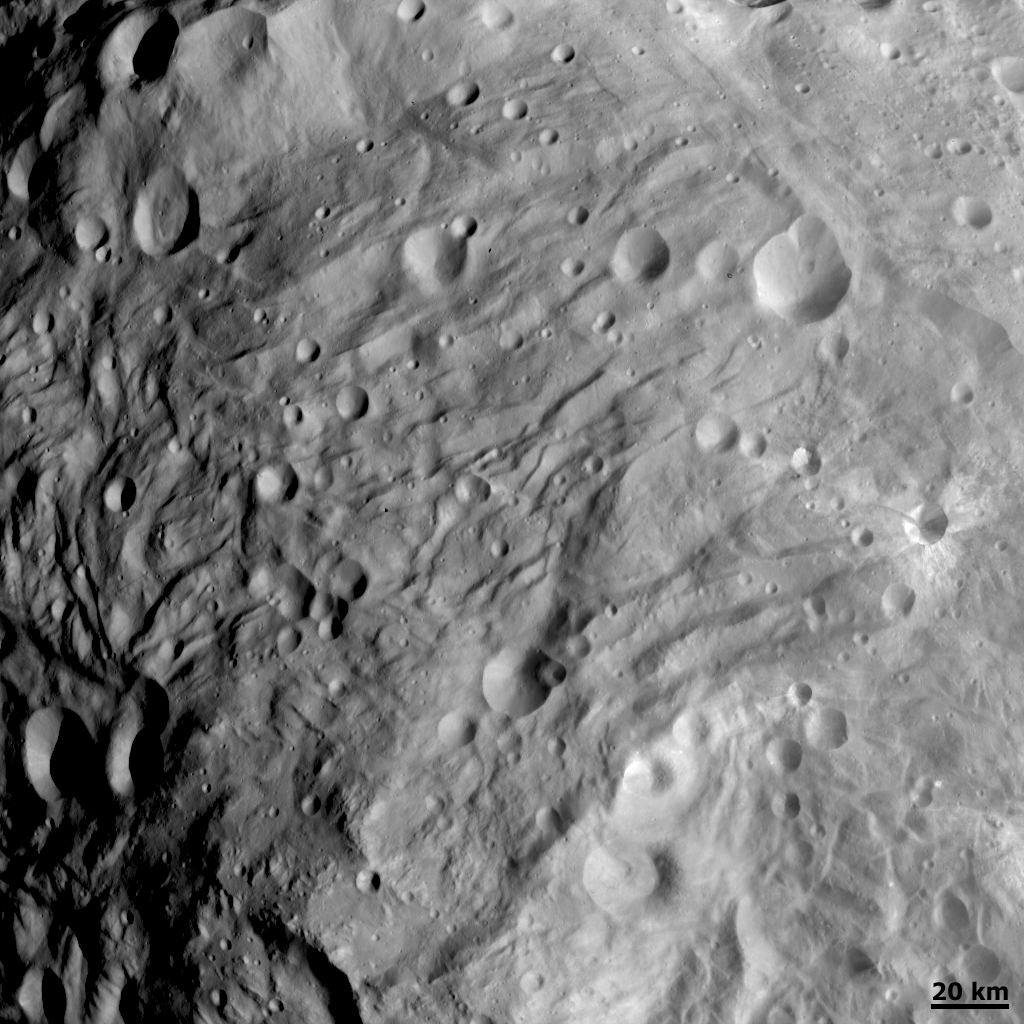

Wrinkled Terrain at Vesta’s South Pole

NASA’s Dawn spacecraft obtained this image of Vesta with its framing camera on Aug. 28, 2011. This image of the south polar region was taken through the camera’s clear filter at a distance of 1,700 miles (2,740 kilometers). The image has a resolution of about 260 meters per pixel.

The Dawn mission to Vesta and Ceres is managed by NASA’s Jet Propulsion Laboratory, a division of the California Institute of Technology, Pasadena, Calif., for NASA’s Science Mission Directorate, Washington. UCLA is responsible for overall Dawn mission science. The Dawn framing cameras were developed and built under the leadership of the Max Planck Institute for Solar System Research, Katlenburg-Lindau, Germany, with significant contributions by DLR German Aerospace Center, Institute of Planetary Research, Berlin, and in coordination with the Institute of Computer and Communication Network Engineering, Braunschweig. The Framing Camera project is funded by the Max Planck Society, DLR, and NASA/JPL.

Credit: NASA/JPL-Caltech/UCLA/MPS/DLR/IDA